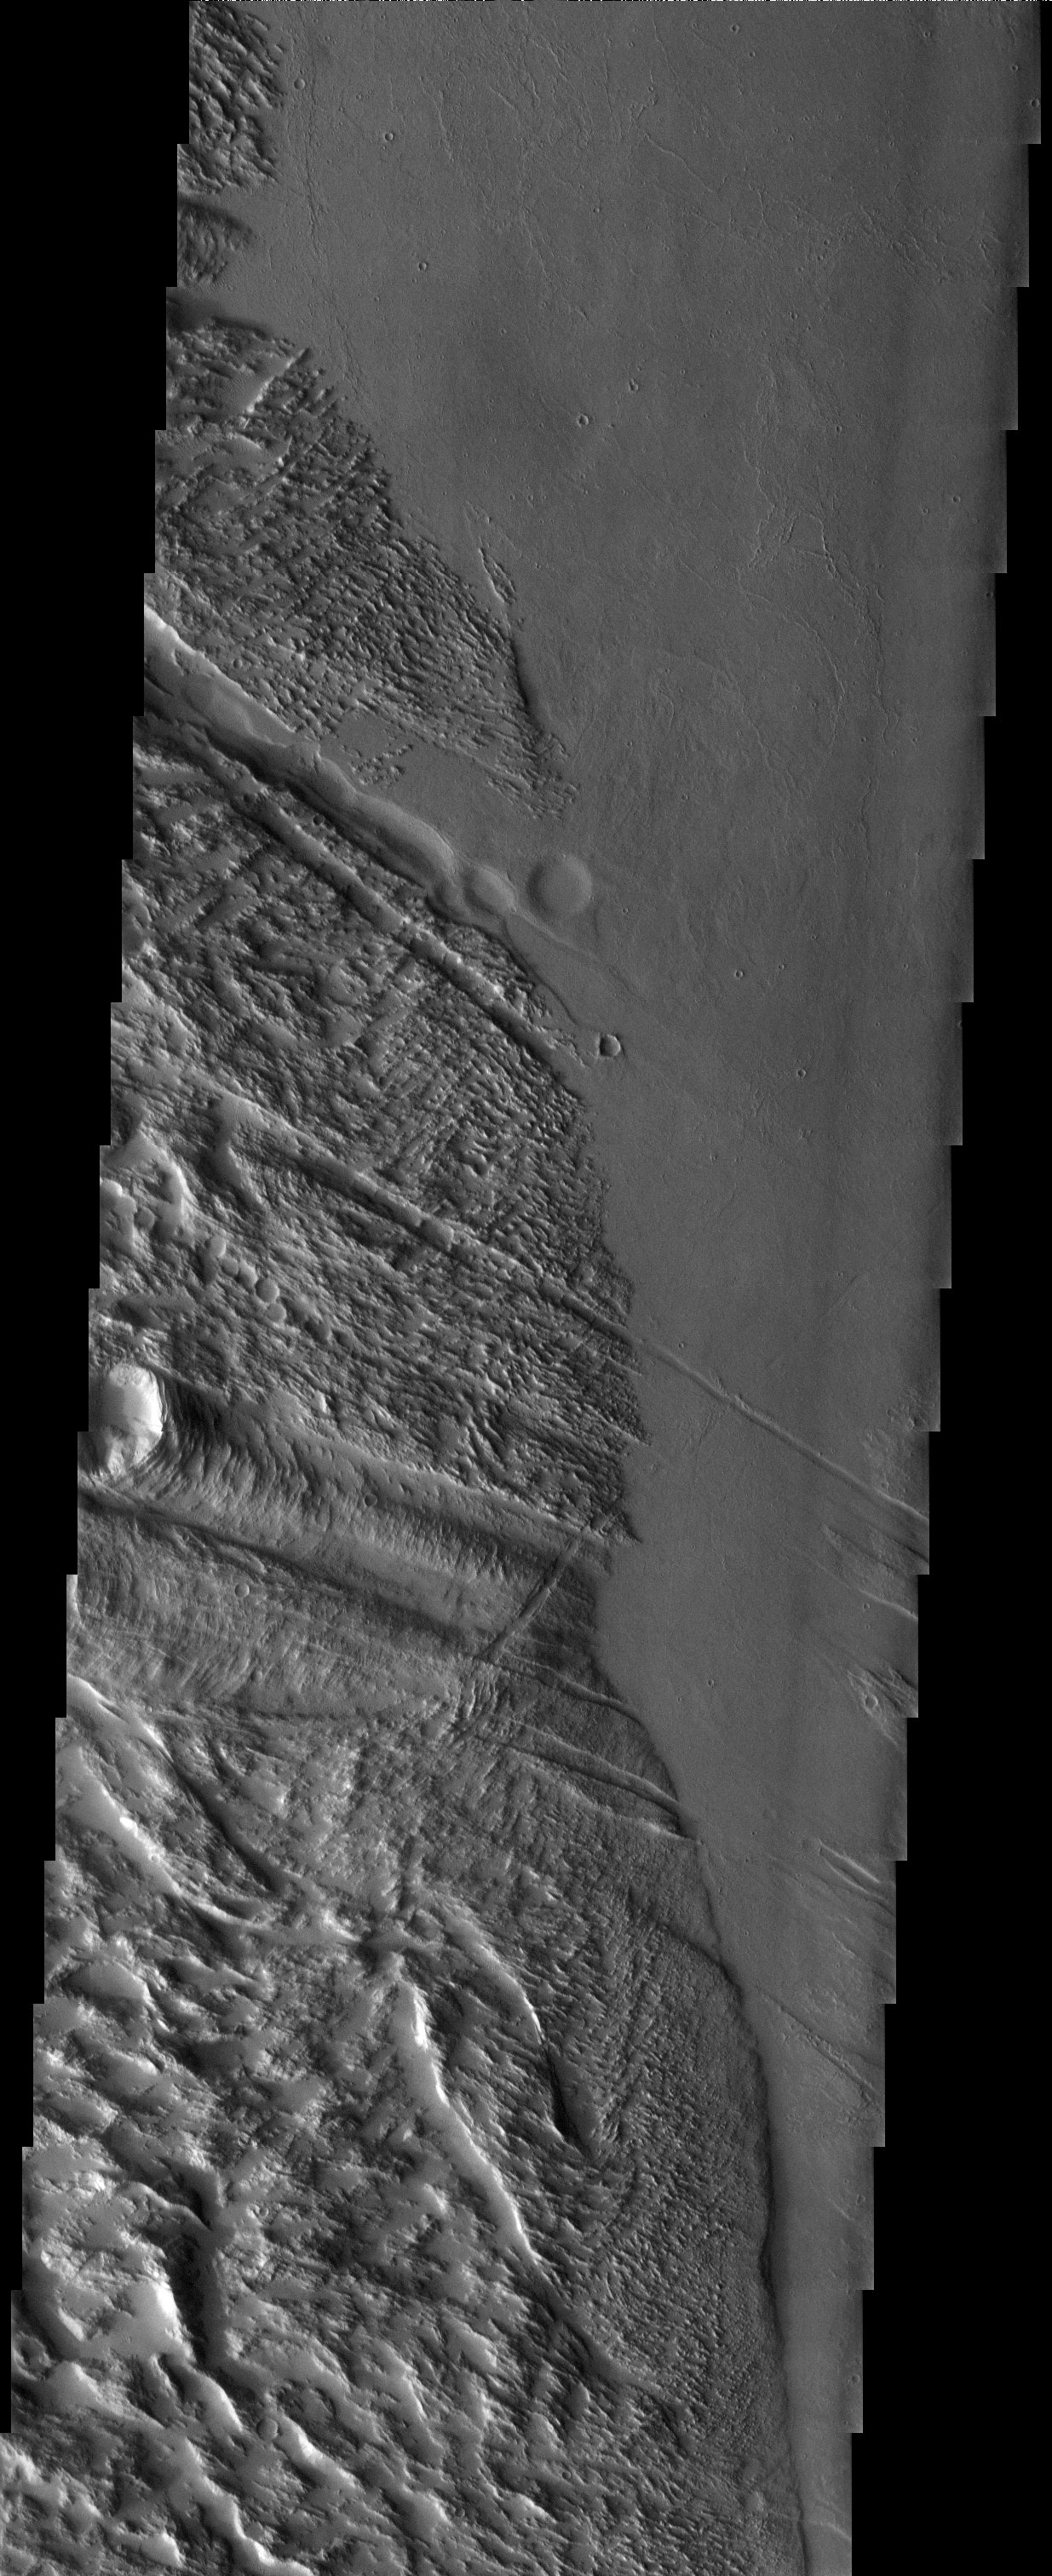

Gigas Meets Ulysses

Released 9 July 2003

Roughly halfway between the great volcanoes of Olympus Mons and Pavonis Mons, the graben (troughs) of Ulysses Fossae intersect with the furrows of Gigas (gigantic) Sulci. A clear time sequence is evident: first came the formation of the sulci terrain (to the left), which then was fractured by graben radial to Olympus Mons, followed by flooding of lava. All but the deepest graben are filled by lava in the topographic low between the two volcanic rises.

Image information: VIS instrument. Latitude 11.8, Longitude 234.3 East (125.7 West). 19 meter/pixel resolution.

Note: this THEMIS visual image has not been radiometrically nor geometrically calibrated for this preliminary release. An empirical correction has been performed to remove instrumental effects. A linear shift has been applied in the cross-track and down-track direction to approximate spacecraft and planetary motion. Fully calibrated and geometrically projected images will be released through the Planetary Data System in accordance with Project policies at a later time.

NASA’s Jet Propulsion Laboratory manages the 2001 Mars Odyssey mission for NASA’s Office of Space Science, Washington, D.C. The Thermal Emission Imaging System (THEMIS) was developed by Arizona State University, Tempe, in collaboration with Raytheon Santa Barbara Remote Sensing. The THEMIS investigation is led by Dr. Philip Christensen at Arizona State University. Lockheed Martin Astronautics, Denver, is the prime contractor for the Odyssey project, and developed and built the orbiter. Mission operations are conducted jointly from Lockheed Martin and from JPL, a division of the California Institute of Technology in Pasadena.

Credit: NASA/JPL/Arizona State University